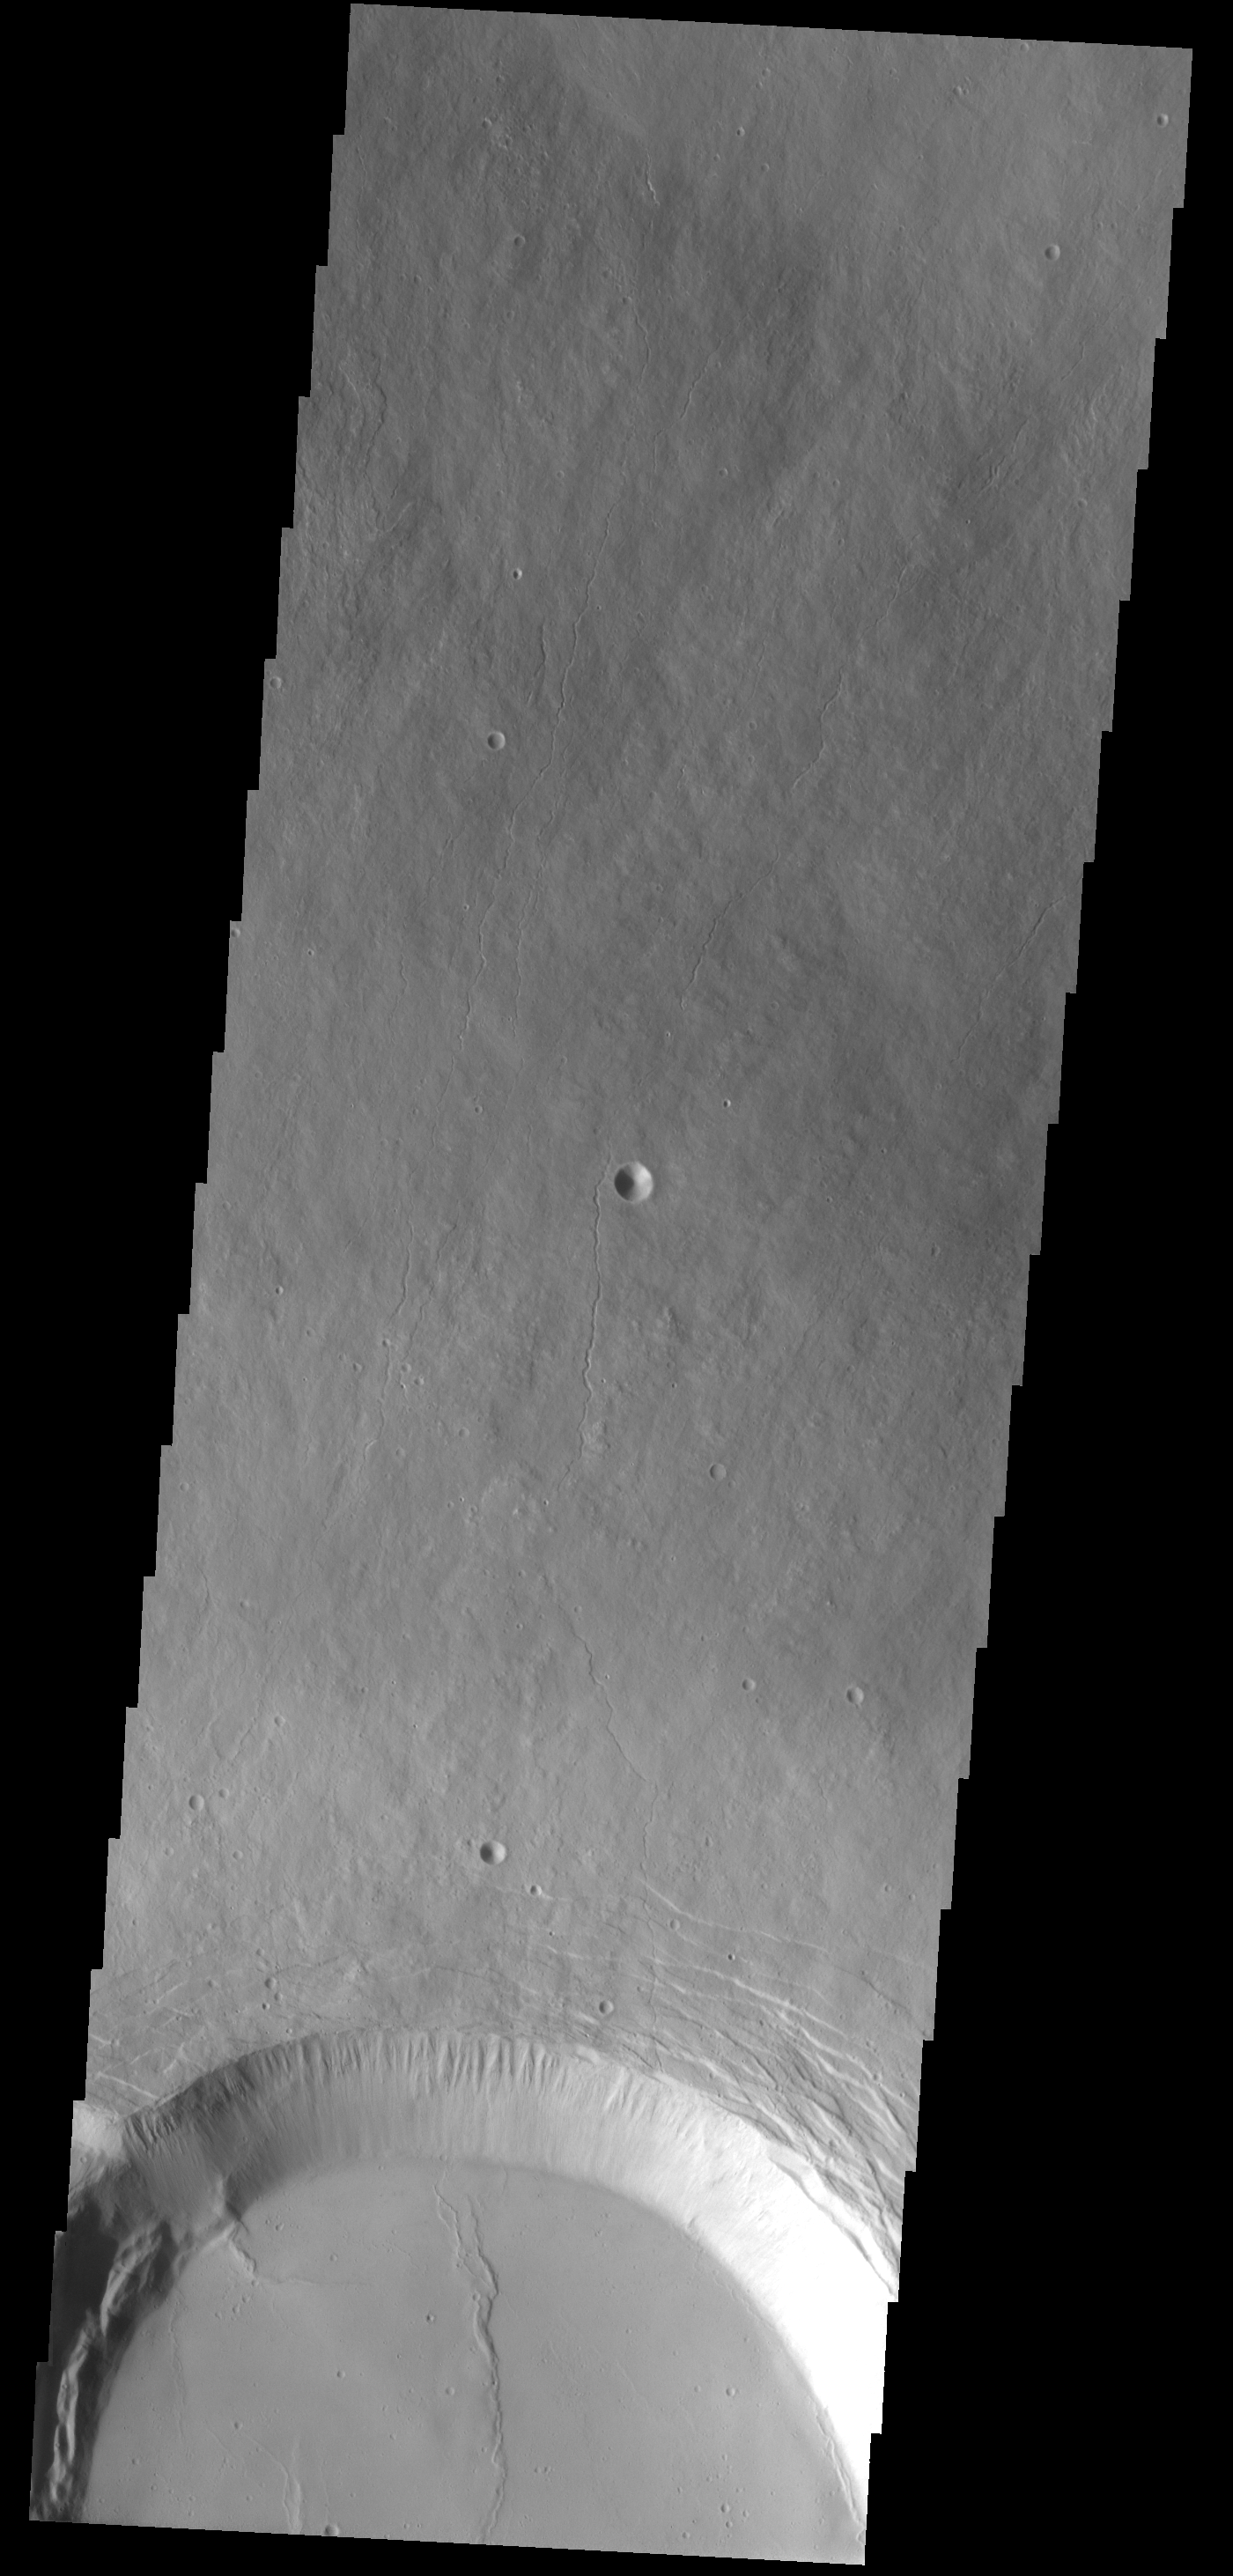

Olympus Mons

Originally released on Oct. 10, 2013

Part of the summit caldera of Olympus Mons is visible at the bottom of this image.

Credit: NASA/JPL-Caltech/ASU